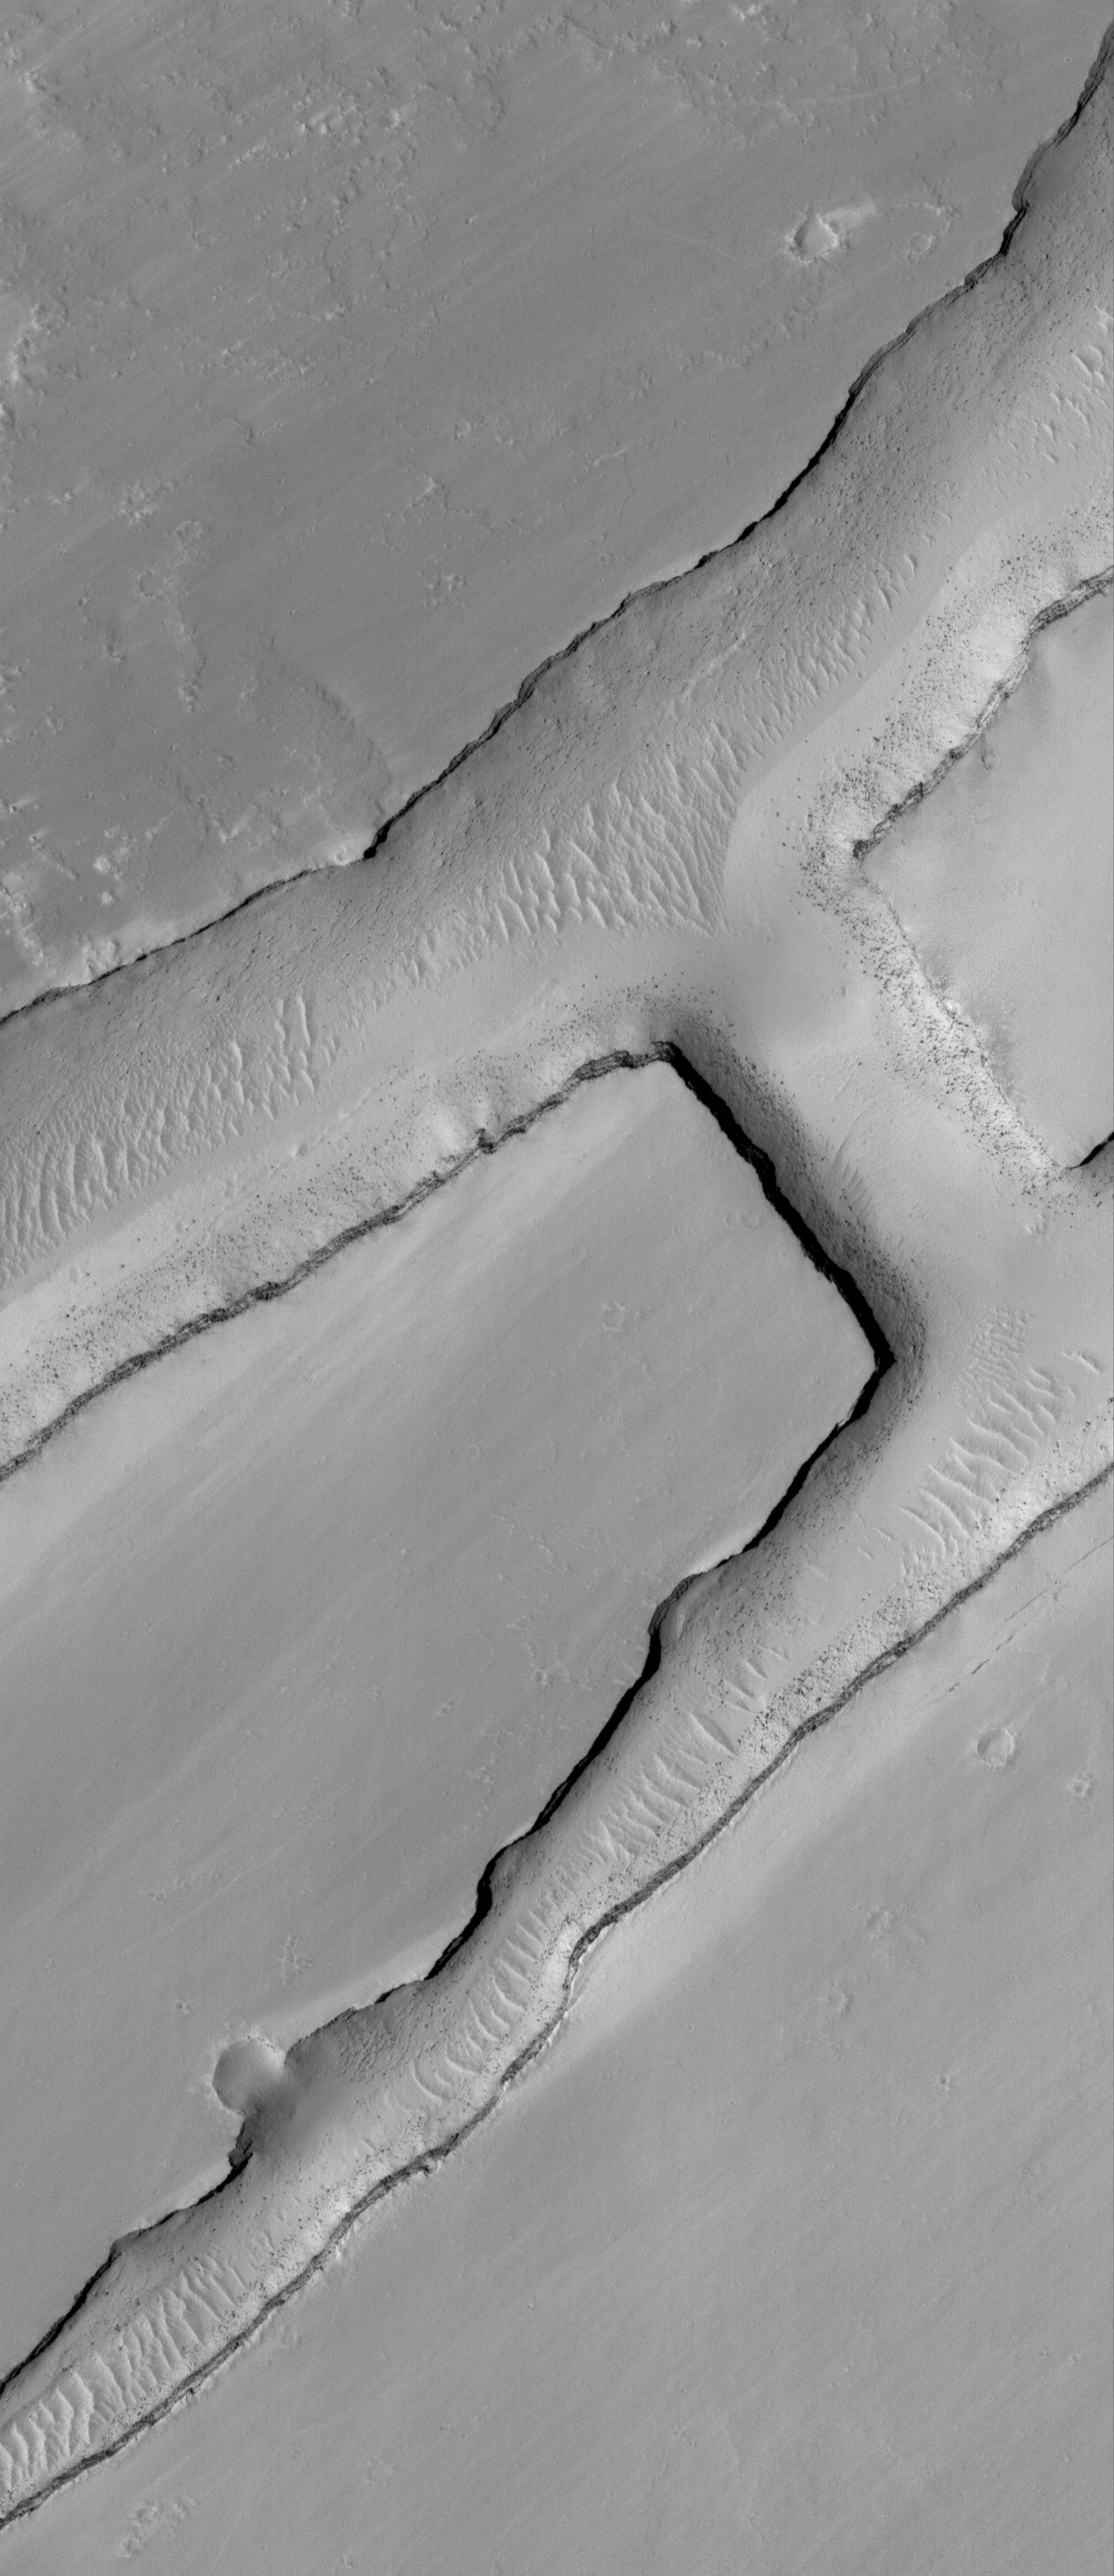

Intersection

9 June 2006
This Mars Global Surveyor (MGS) Mars Orbiter Camera (MOC) image shows a small portion of a dust-covered plain directly north of Labyrinthus Noctis which is cut by three linear troughs. The two long troughs running diagonally from the lower left (southwest) to the upper right (northeast) are connected by a third, shorter trough. Boulders derived from erosion of layered rock in the trough walls are seen perched on the sloping sidewalls and resting on the trough floors among giant windblown ripples.

Location near: 0.2°N, 105.0°W
Image width: ~3 km (~1.9 mi)
Illumination from: upper left
Season: Northern Spring

Credit: NASA/JPL/Malin Space Science Systems